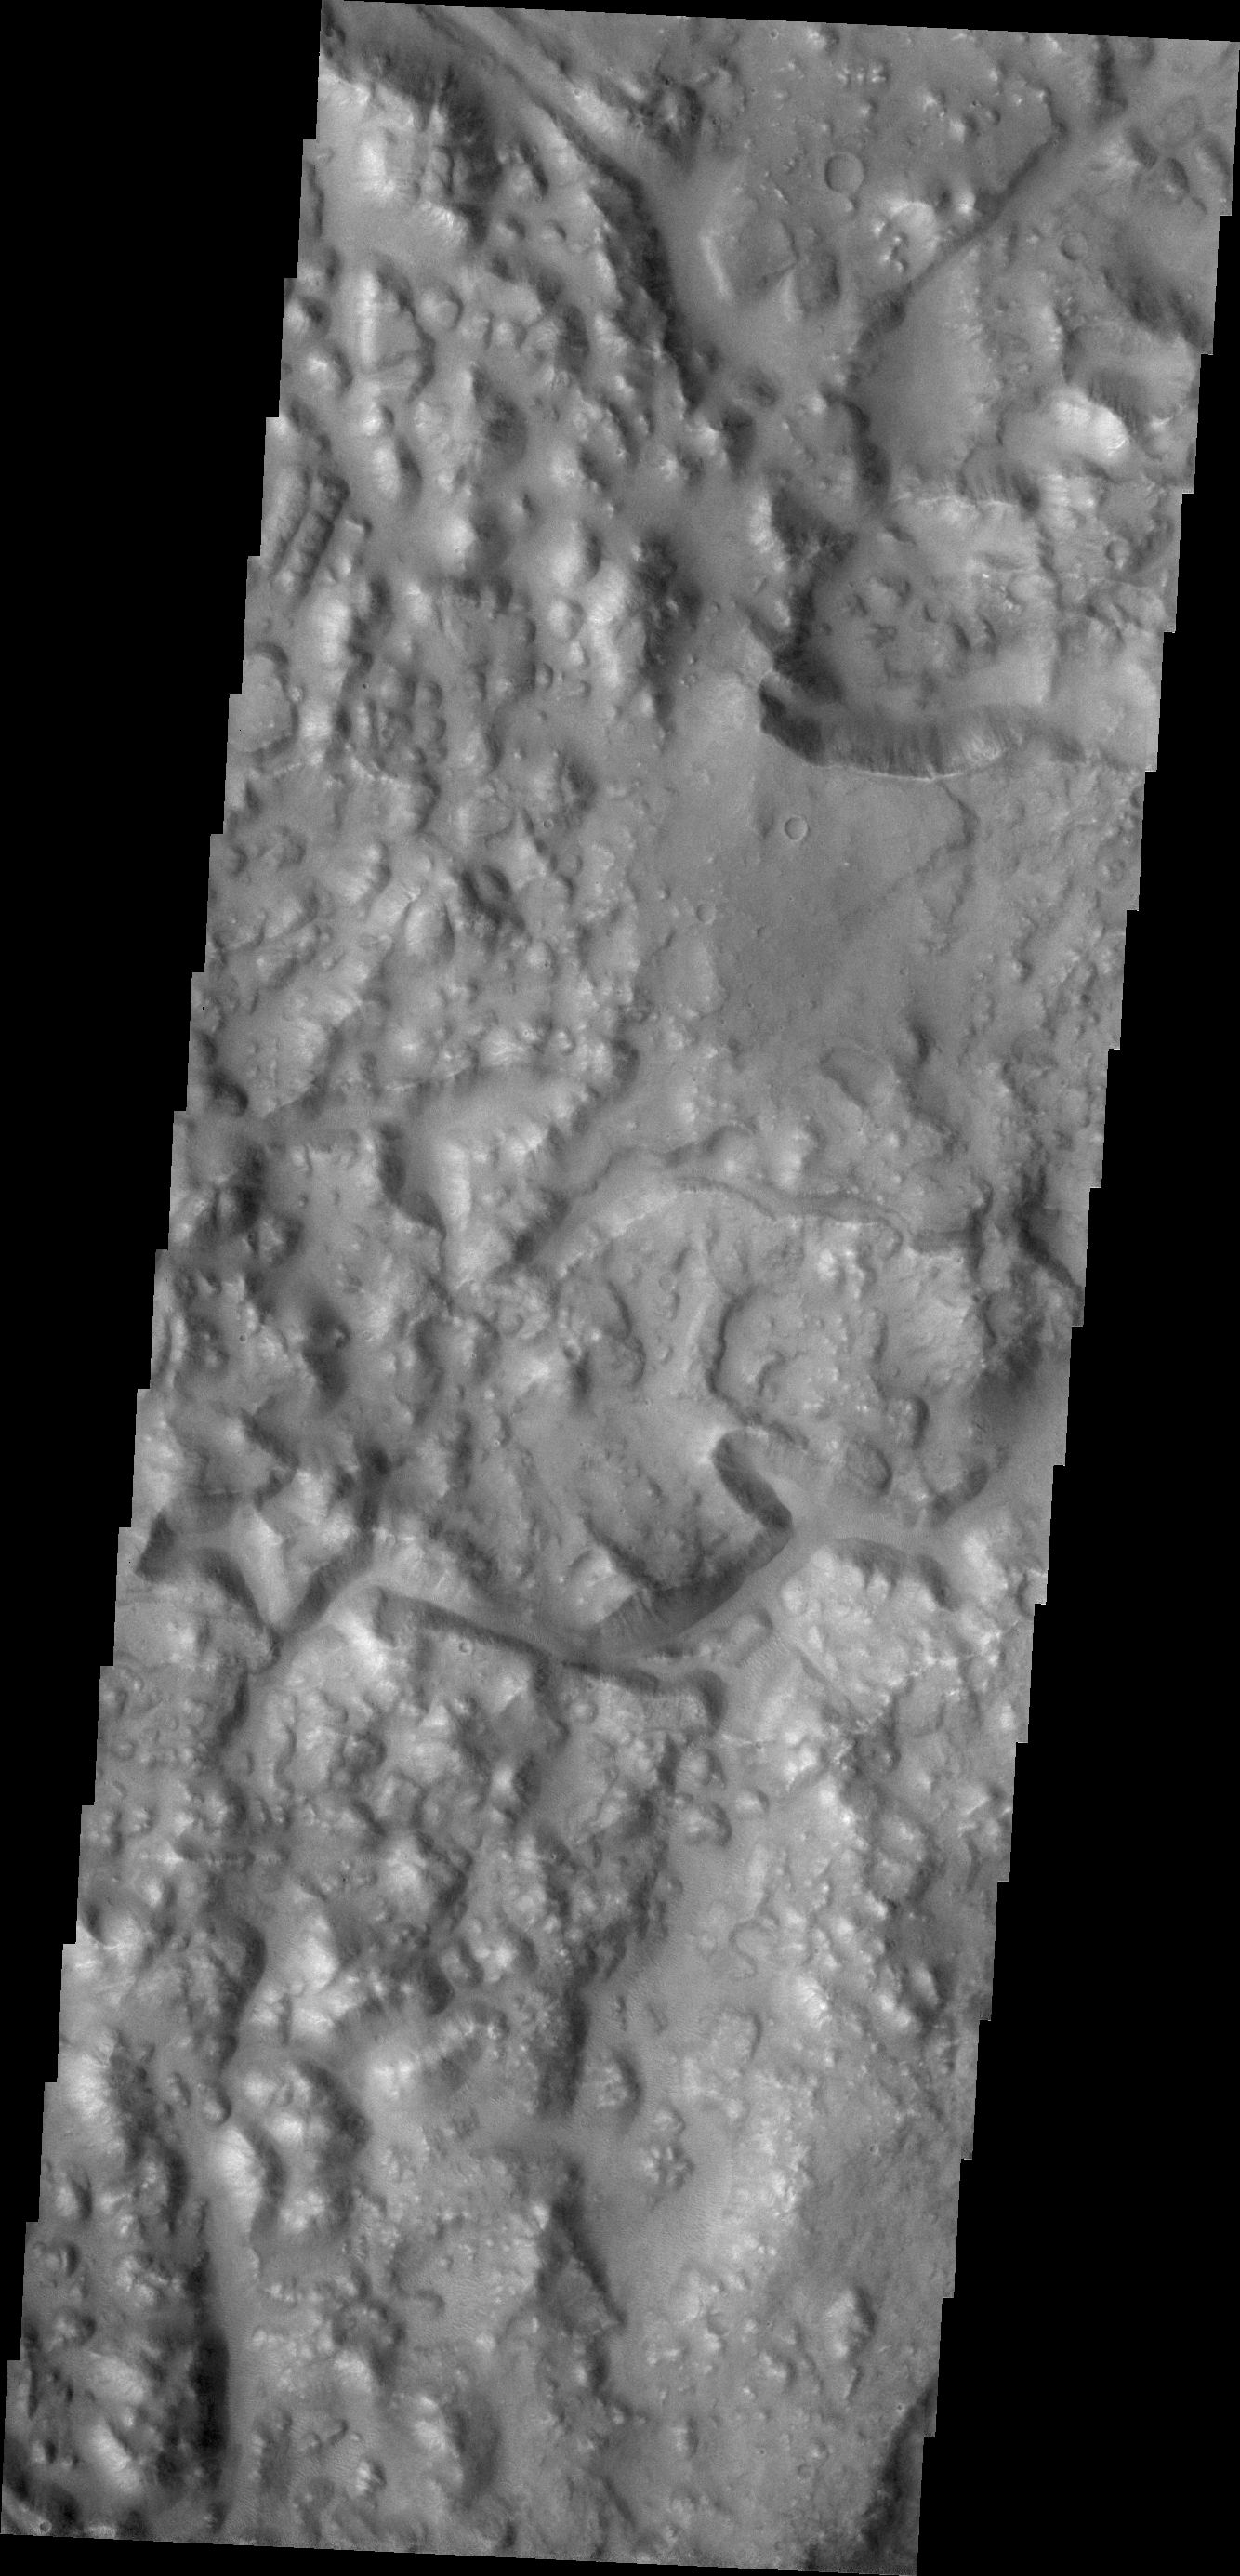

Iani Chaos

Today’s VIS image shows a portion of Iani Chaos.

Credit: NASA/JPL/ASU